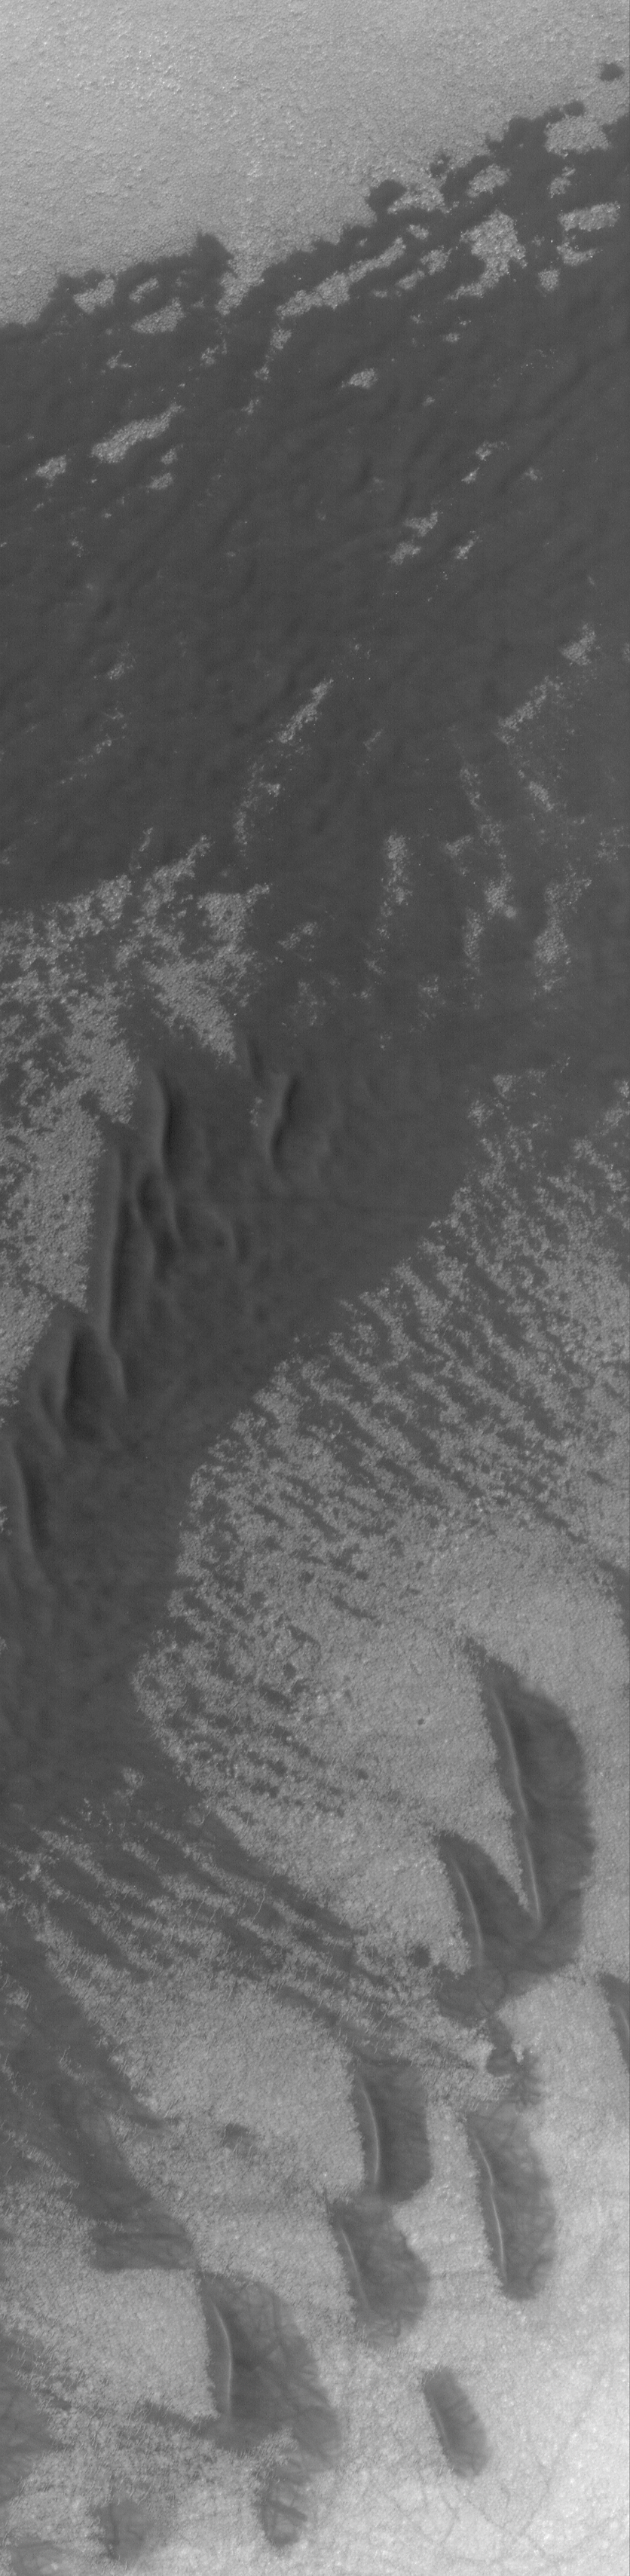

Sand Sheet and Dunes

29 August 2004
Most southern high latitude dune fields occur on the floors of impact craters, and many of them are eroded into rounded or flattened forms. This Mars Global Surveyor (MGS) Mars Orbiter Camera (MOC) image shows a field of dunes (southern half of image) and a relatively flat sand sheet (northern half of image) in a crater located near 63.9°S, 95.9°W. Wind transport of sand was from the right toward left (east to west). Dark streaks superimposed on the dunes are the tracks made by passing dust devils. The image covers an area about 3 km (1.9 mi) across; sunlight illuminates the scene from the upper left.

Credit: NASA/JPL/Malin Space Science Systems